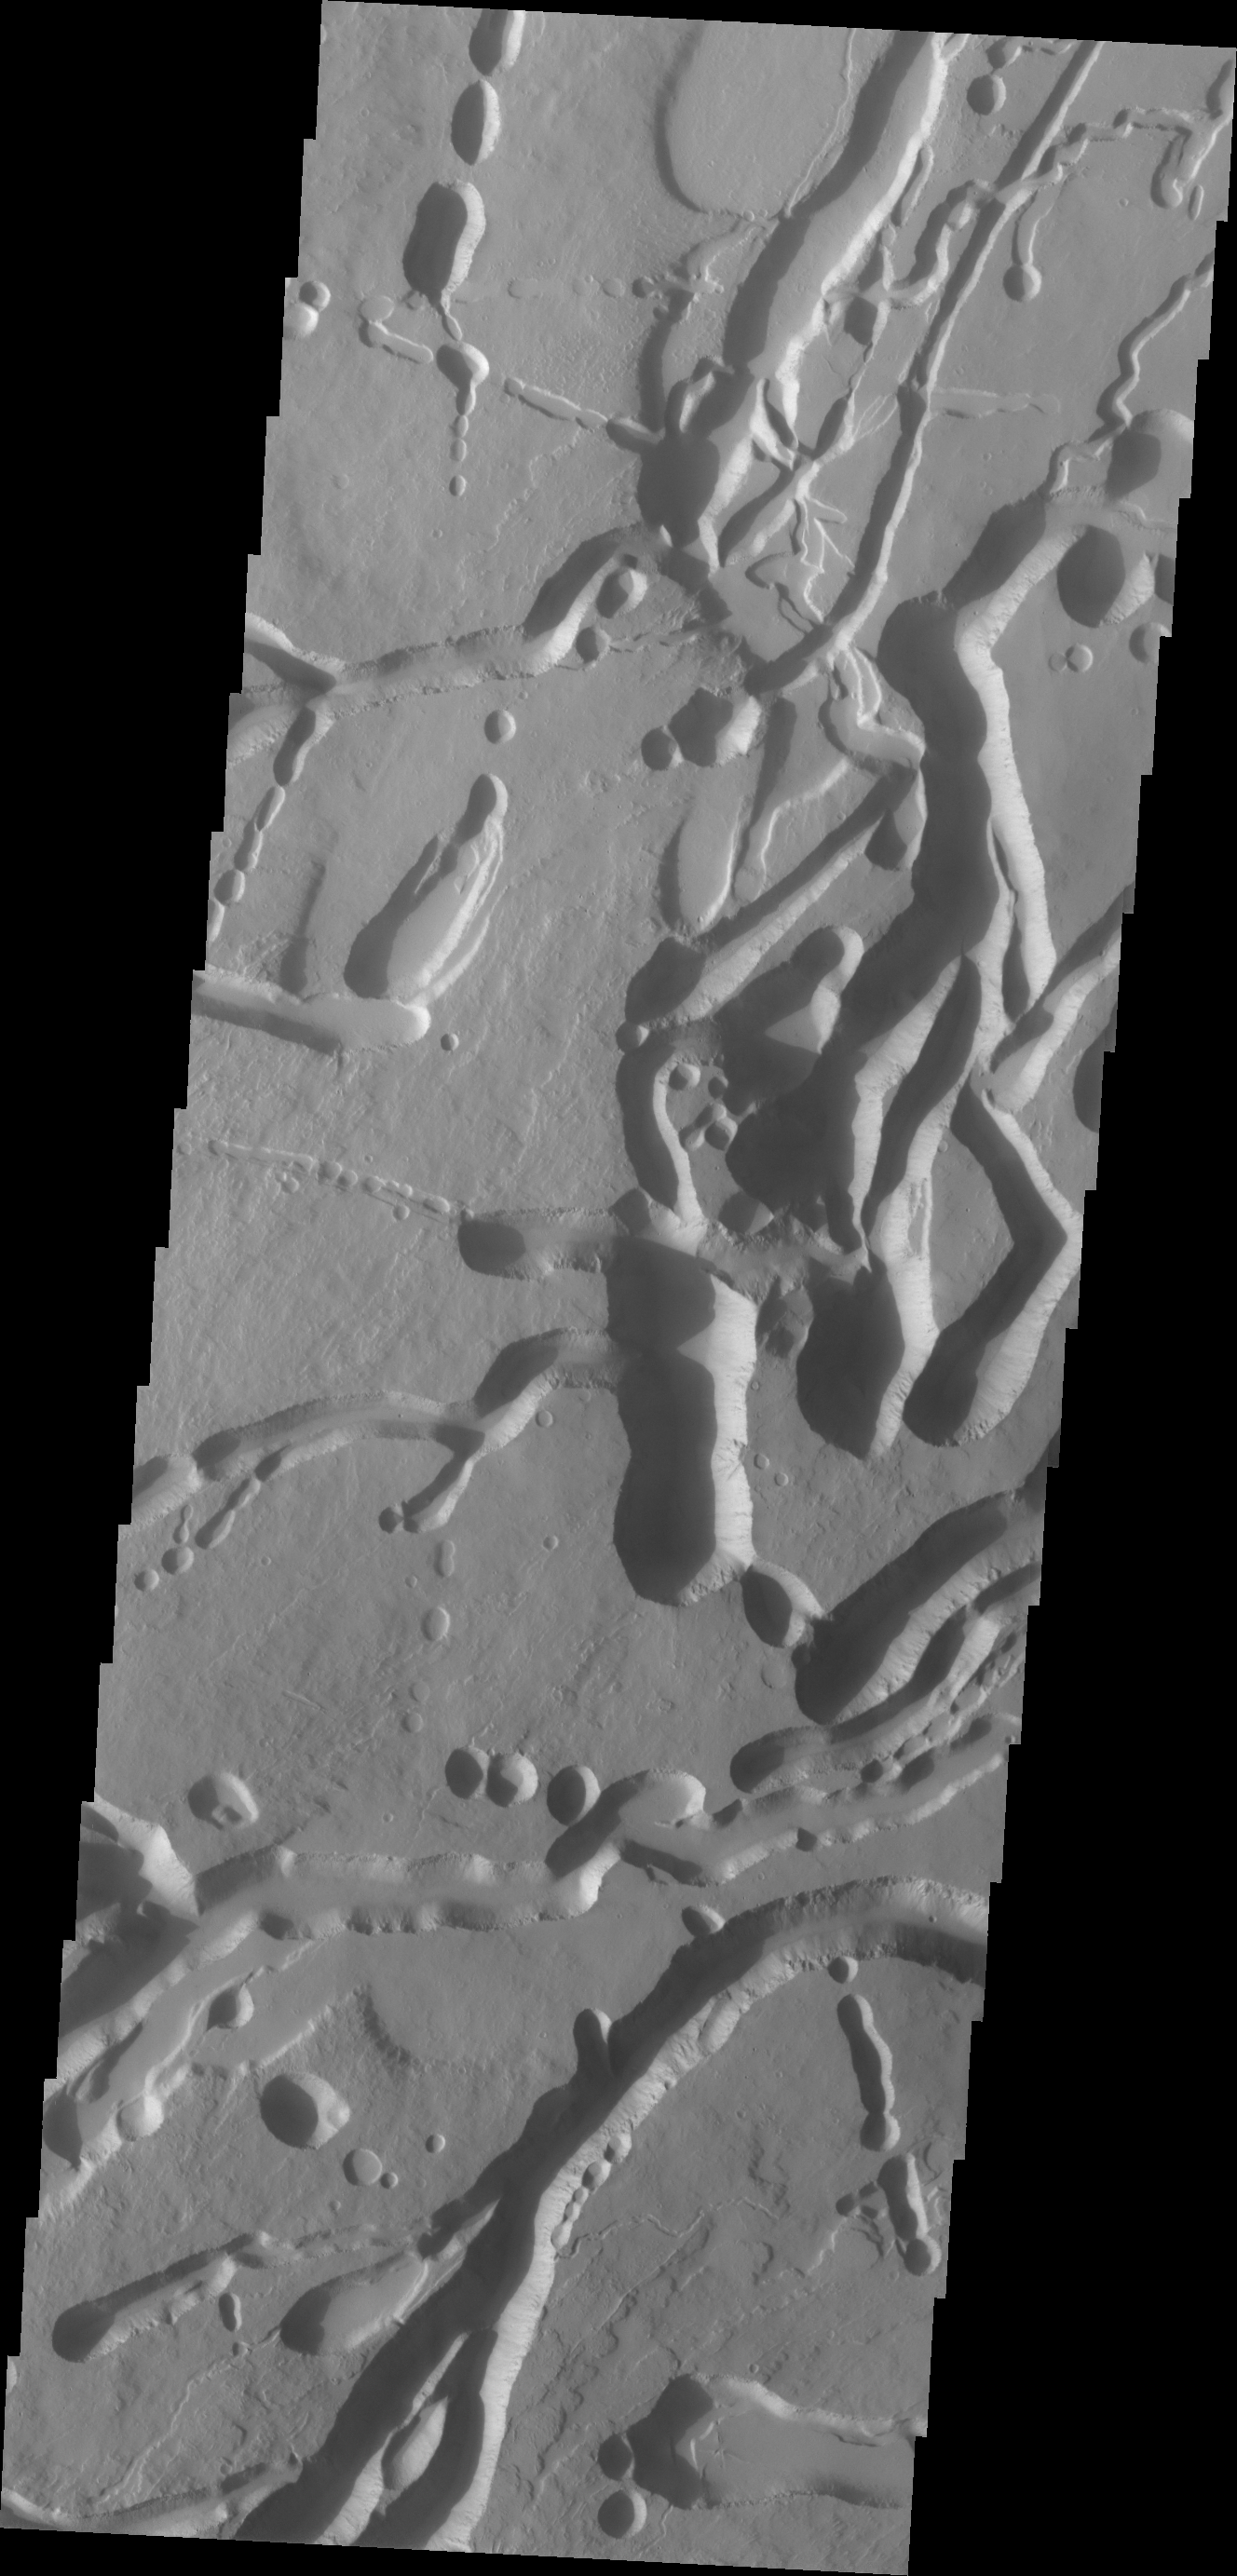

Ascraeus Mons

The collapse features in today’s VIS image are located on the northern flank of Ascreaus Mons.

Credit: NASA/JPL/ASU